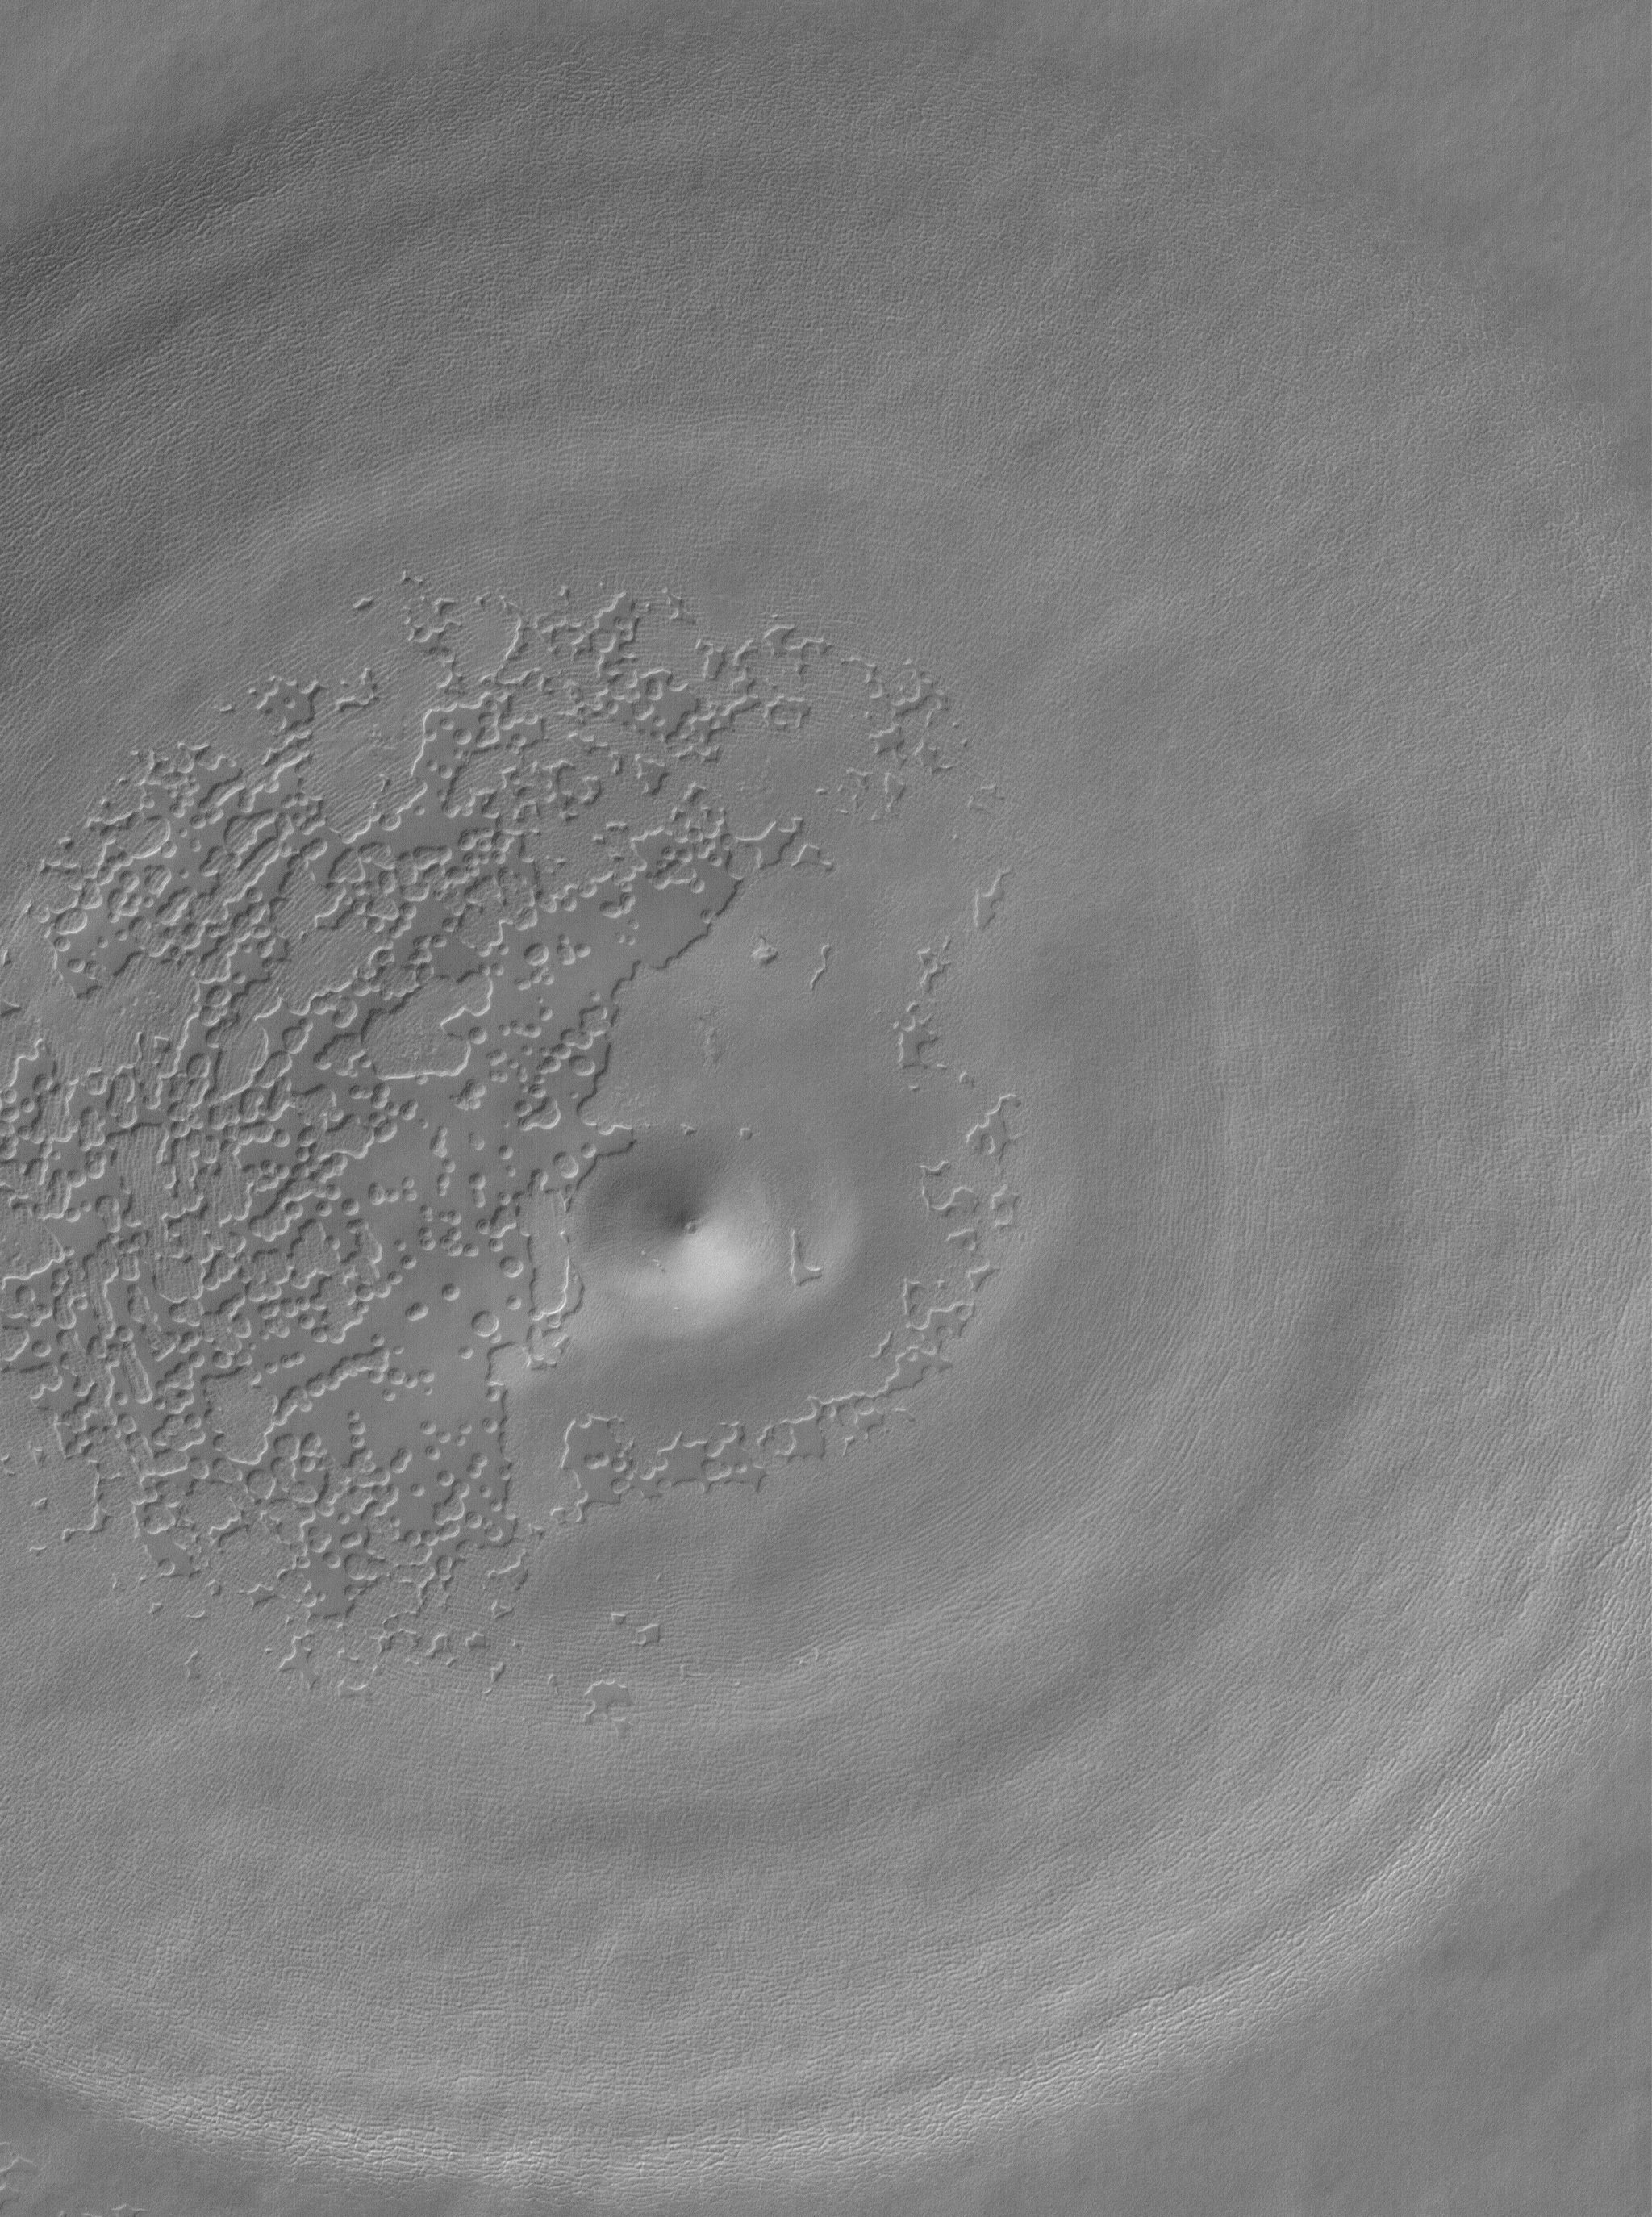

South Polar Depression

14 August 2005
This Mars Global Surveyor (MGS) Mars Orbiter Camera (MOC) image shows a circular depression and a suite of eroding mesas of carbon dioxide. These features occur in the south polar residual cap of Mars. The eroding carbon dioxide creates landforms reminiscent of “Swiss cheese.” The circular feature might indicate the location of a filled, buried impact crater.

Location near: 86.8°S, 111.0°W
Image width: width: ~3 km (~1.9 mi)
Illumination from: upper left
Season: Southern Spring

Credit: NASA/JPL/Malin Space Science Systems